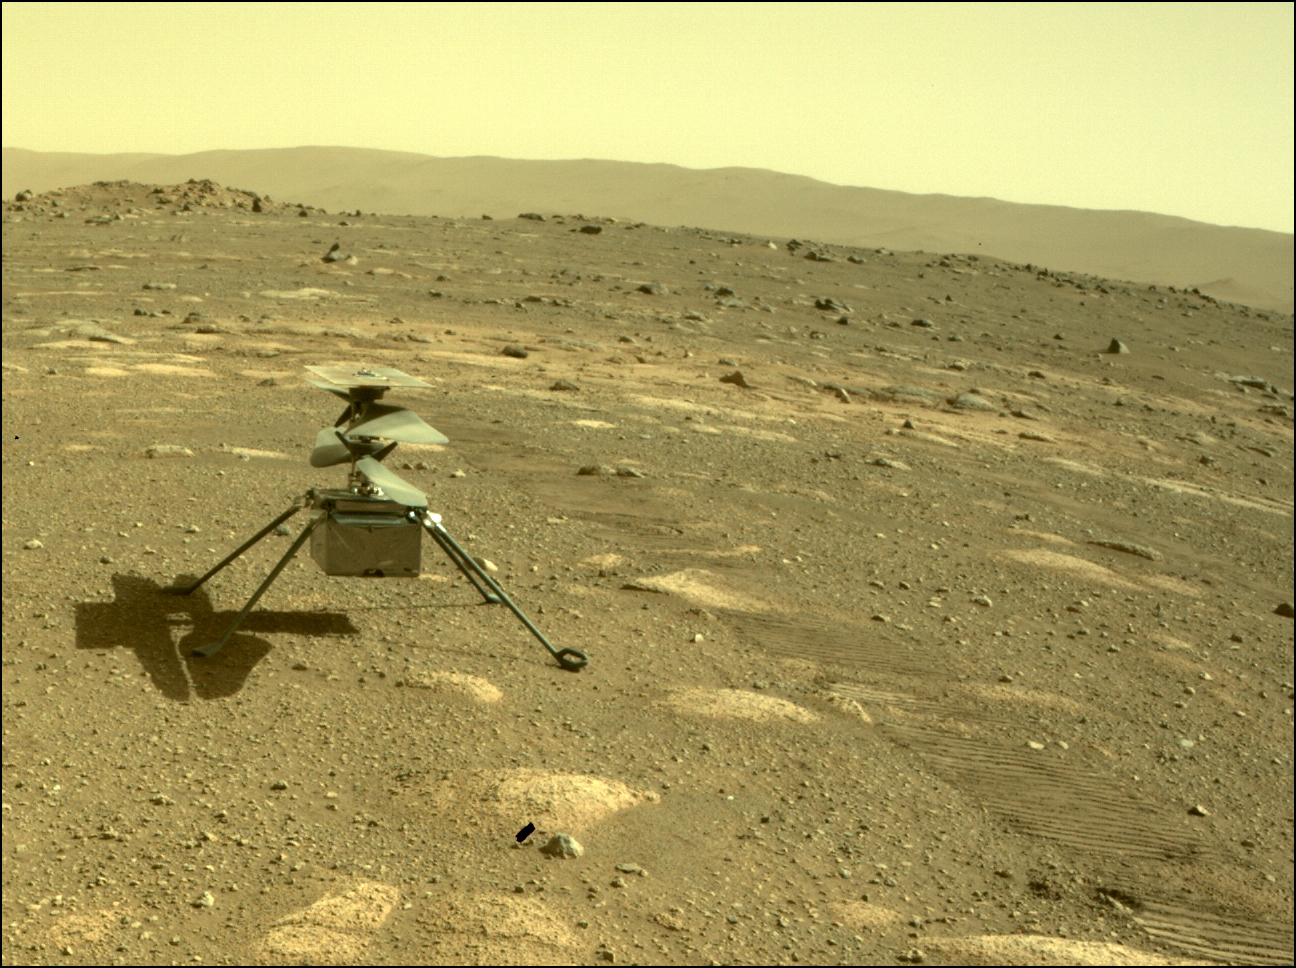

Ingenuity Deployed on Mars

NASA’s Ingenuity helicopter can be seen on Mars as viewed by the Perseverance rover’s rear Hazard Camera on April 4, 2021, the 44th Martian day, or sol of the mission.

NASA’s Jet Propulsion Laboratory built and manages operations of Perseverance and Ingenuity for the agency. Caltech in Pasadena, California, manages JPL for NASA. The Mars helicopter technology demonstration activity is supported by NASA’s Science Mission Directorate, the NASA Aeronautics Research Mission Directorate, and the NASA Space Technology Mission Directorate.

A key objective for Perseverance’s mission on Mars is astrobiology, including the search for signs of ancient microbial life. The rover will characterize the planet’s geology and past climate, pave the way for human exploration of the Red Planet, and be the first mission to collect and cache Martian rock and regolith (broken rock and dust).

Subsequent NASA missions, in cooperation with ESA (European Space Agency), would send spacecraft to Mars to collect these sealed samples from the surface and return them to Earth for in-depth analysis.

The Mars 2020 Perseverance mission is part of NASA’s Moon to Mars exploration approach, which includes Artemis missions to the Moon that will help prepare for human exploration of the Red Planet.

Credit: NASA/JPL-Caltech